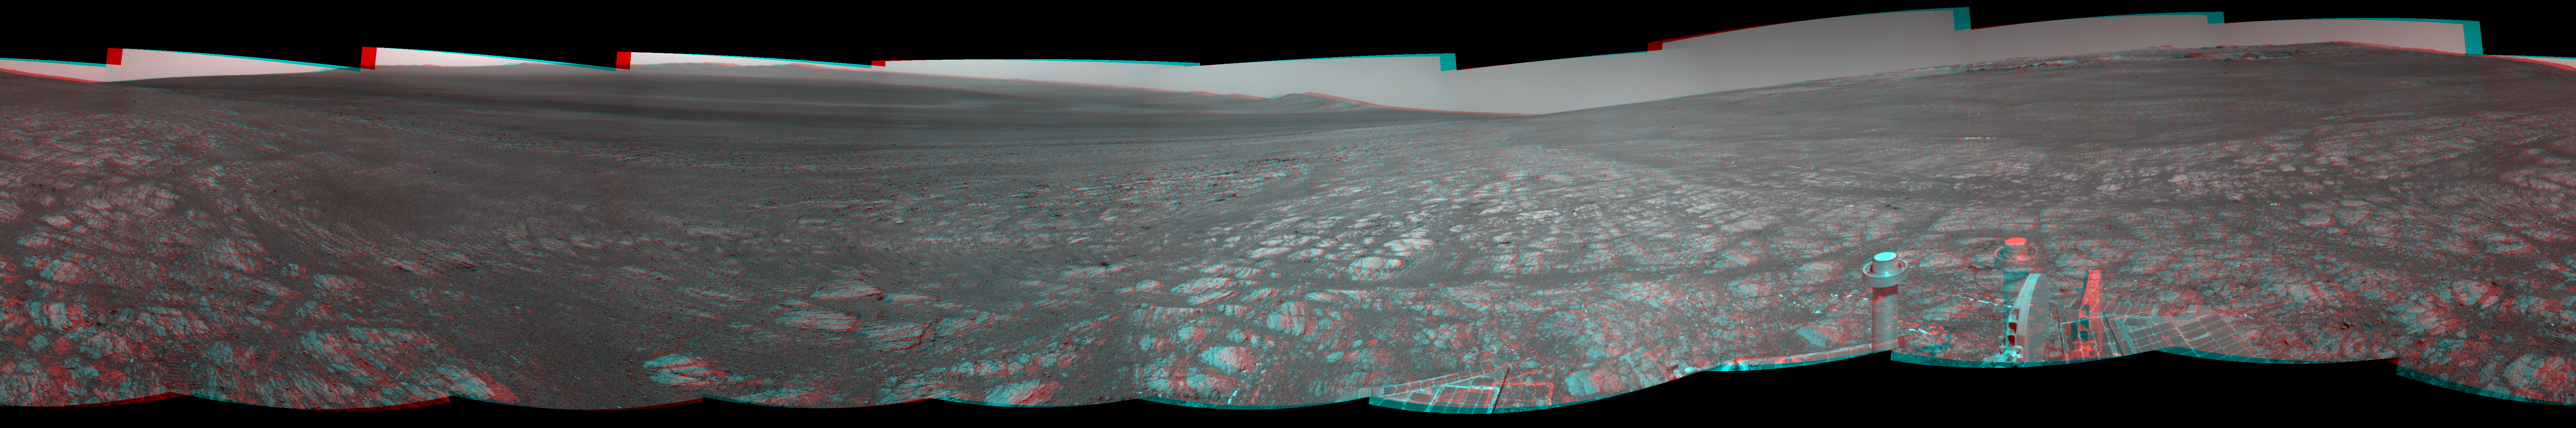

‘Matijevic Hill’ on Rim of Mars’ Endeavour Crater, Stereo View

On the horizon in the right half of this panoramic view is an area of Mars informally named “Matijevic Hill,” in commemoration of an influential rover-team leader. The view appears in three dimensions when viewed through red-blue glasses with the red lens on the left.

The images combined into this view were taken by the navigation camera of NASA’s Mars Exploration Rover Opportunity during the mission’s 3,054th Martian day, or sol (Aug. 26, 2012). The site is on the western rim of Endeavour Crater. The left side of the panorama shows portions of the rim farther south.

Matijevic Hill commemorates Jacob Matijevic (1947-2012). He led the engineering team for the twin Mars Exploration Rovers Spirit and Opportunity for several years before and after their landings. Matijevic worked at NASA’s Jet Propulsion Laboratory, Pasadena, Calif., from 1981 until his death in August 2012, most recently as chief engineer for surface operations systems of NASA’s third-generation Mars rover, Curiosity. In the 1990s, he led the engineering team for the first Mars rover, Sojourner.

The hill includes an outcrop called Kirkwood, where Opportunity found a concentration of small spherical features. It also includes an area where clay minerals have been detected from orbiter observations.

Figure 1 and Figure 2 are the right-eye and left-eye views that were combined into the stereo view.

Credit: NASA/JPL-Caltech/Cornell Univ./Arizona State Univ.